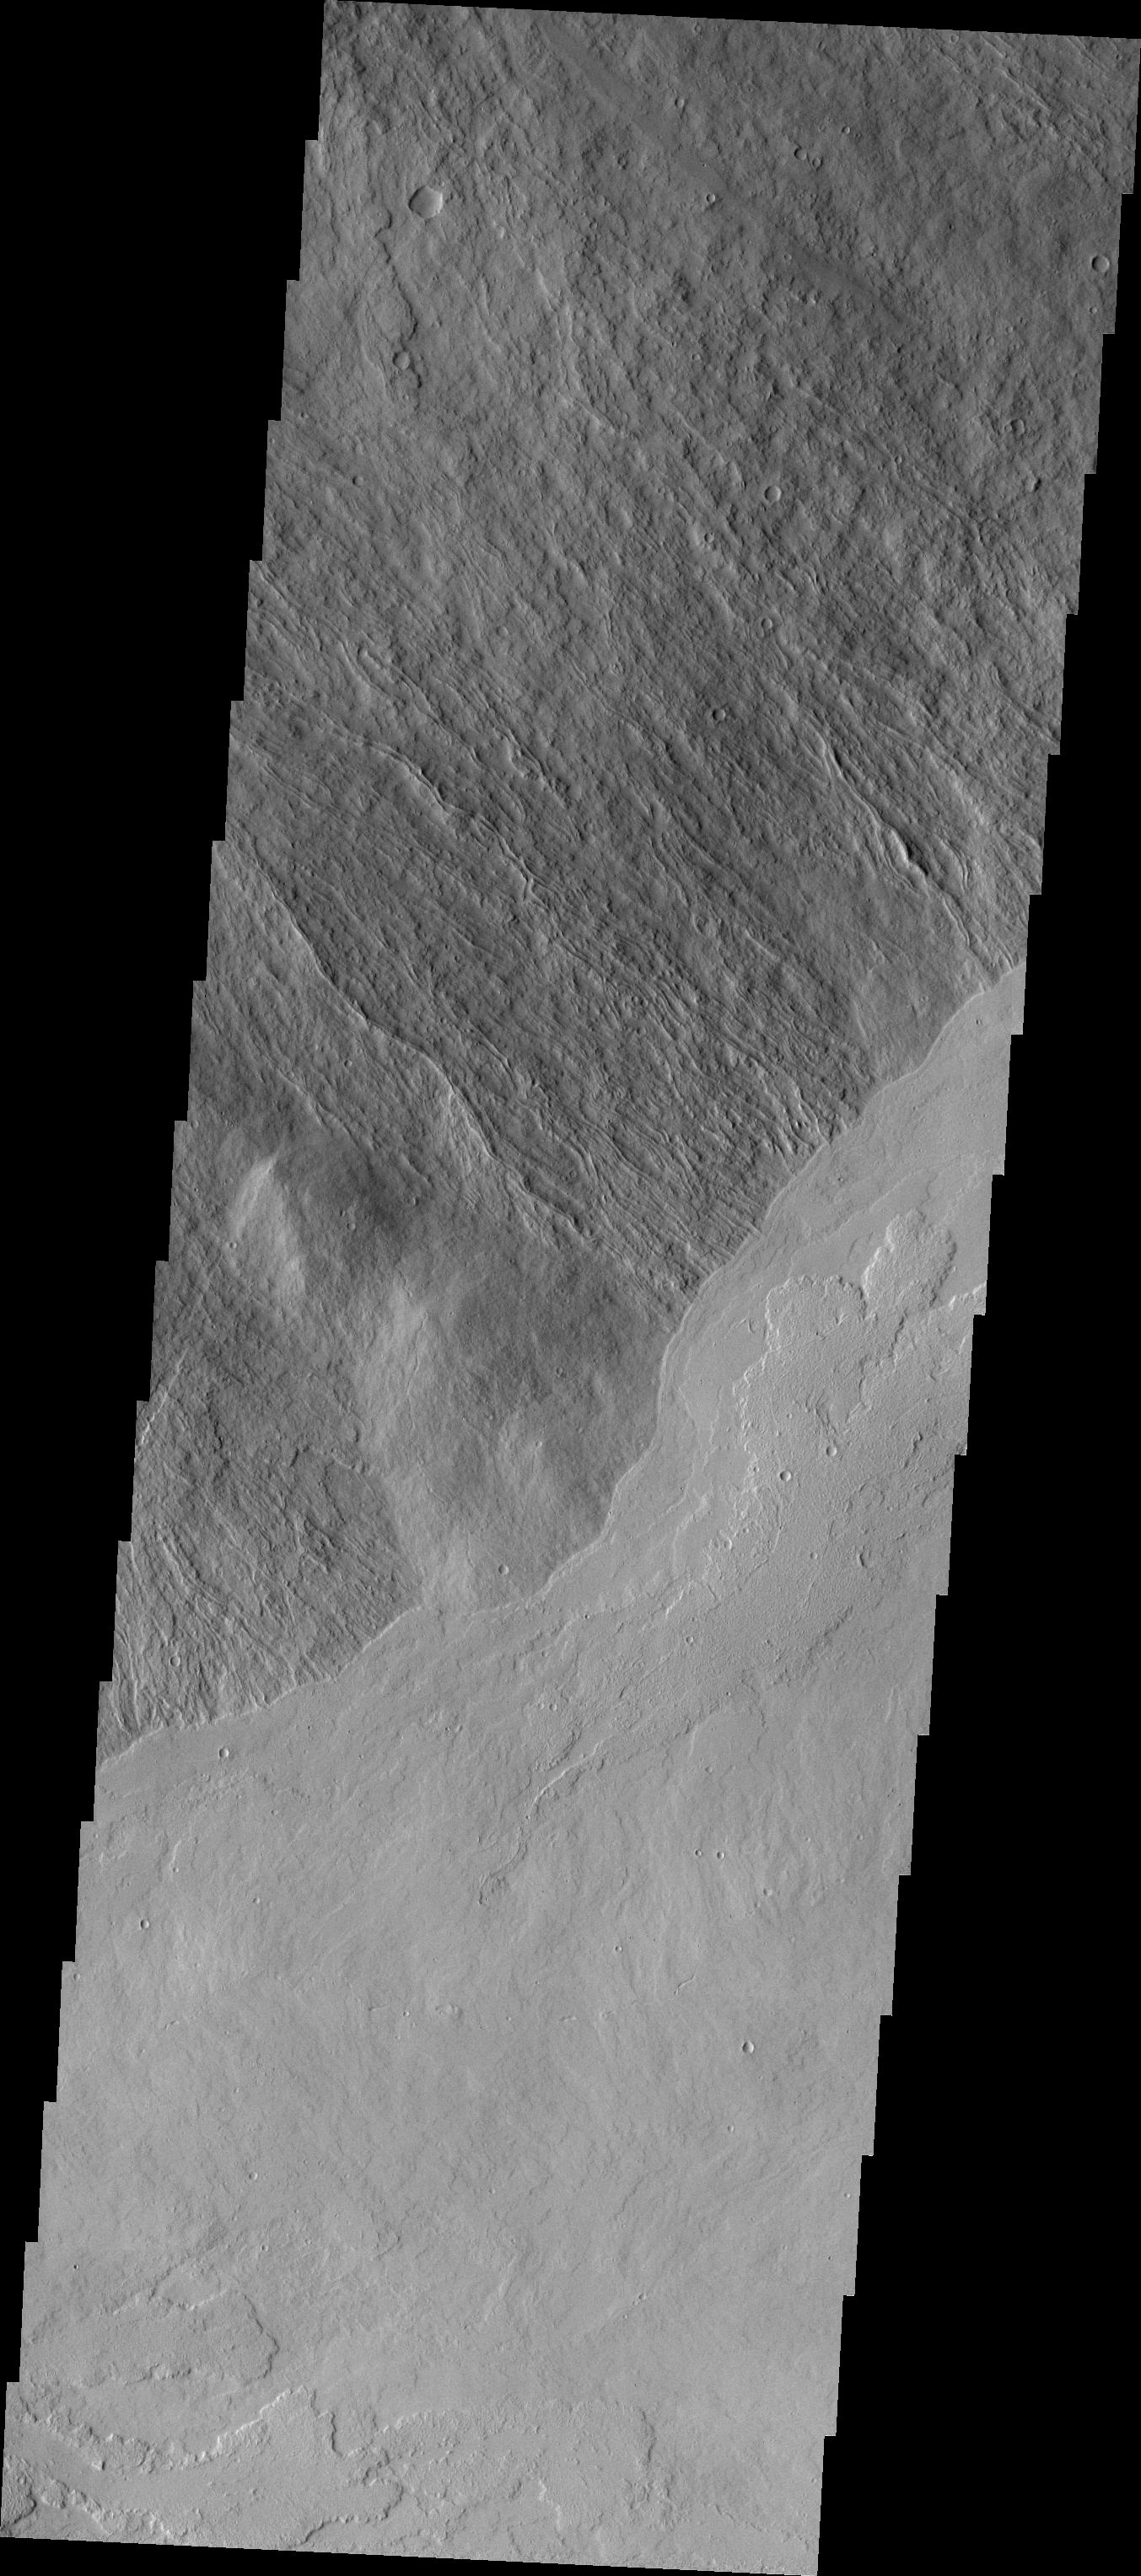

Investigating Mars: Ascraeus Mons

This image shows part of the southeastern flank of Ascraeus Mons. The narrow flows of the volcano dominate the top of the image, while younger volcanic plains cover the bottom of the image. The relative age designation is based on the fact that the brighter plains flows lap up against and cover the flank flows of Ascraeus Mons.

The Odyssey spacecraft has spent over 15 years in orbit around Mars, circling the planet more than 69000 times. It holds the record for longest working spacecraft at Mars. THEMIS, the IR/VIS camera system, has collected data for the entire mission and provides images covering all seasons and lighting conditions. Over the years many features of interest have received repeated imaging, building up a suite of images covering the entire feature. From the deepest chasma to the tallest volcano, individual dunes inside craters and dune fields that encircle the north pole, channels carved by water and lava, and a variety of other feature, THEMIS has imaged them all. For the next several months the image of the day will focus on the Tharsis volcanoes, the various chasmata of Valles Marineris, and the major dunes fields. We hope you enjoy these images!

Credit: NASA/JPL-Caltech/ASU